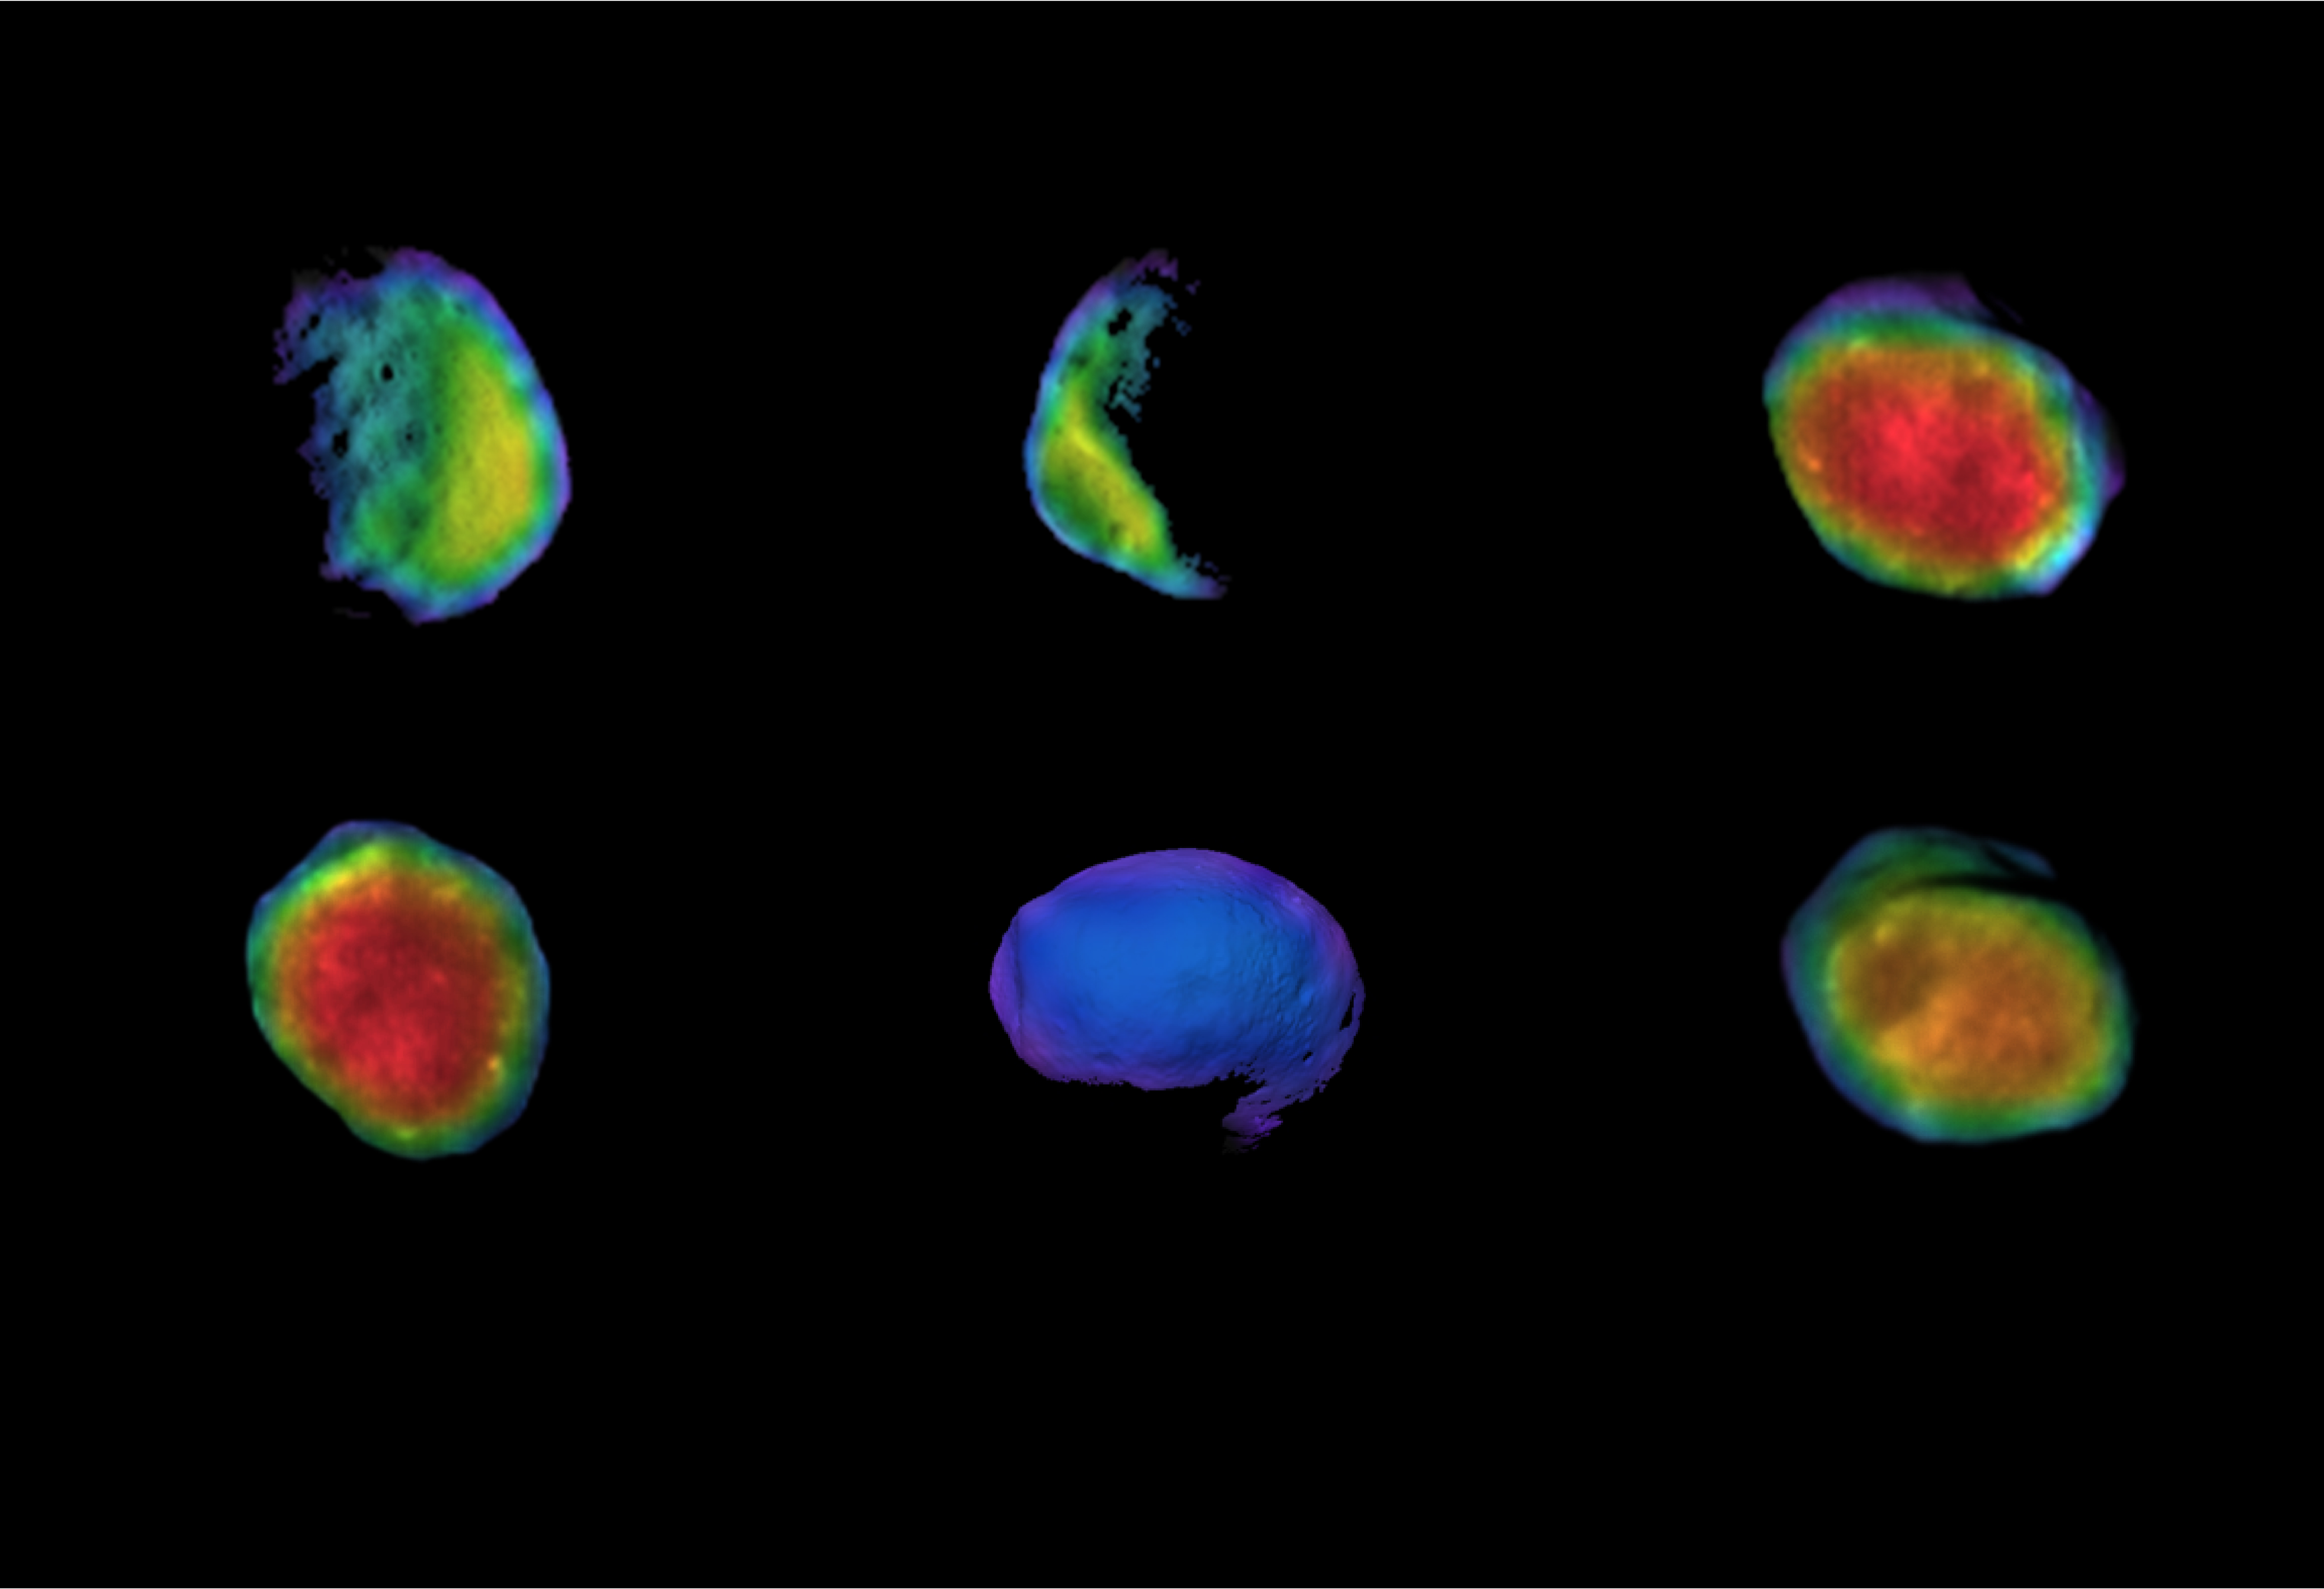

Odyssey’s Six Views of Phobos

Annotated Image

These six views of the Martian moon Phobos were captured by NASA’s Odyssey orbiter as of March 2020. The orbiter’s infrared camera, the Thermal Emission Imaging System (THEMIS), is used to measure temperature variations that provide insight into the physical properties and composition of the moon.

Chronologically, the views represent waxing, waning and full views of the moon. On Feb. 25, 2020, Phobos was observed during a lunar eclipse, where Mars’ shadow completely blocked sunlight from reaching the moon’s surface. This provided some of the coldest temperatures measured on Phobos to date: The coldest measured was about minus189 degrees Fahrenheit (minus123 degrees Celsius). On March 27, 2020, Phobos was observed exiting an eclipse, when the surface was still warming up.

All of the THEMIS infrared images are colorized and overlain on THEMIS visible images taken at the same time, except for the eclipse image, which is overlain on a computer-generated visible image of what Phobos would have looked like if it wasnâ€™t in complete shadow. Phobos is about 15 miles (about 25 kilometers) across.

THEMIS was built and is operated by Arizona State University in Tempe and images of Phobos were processed by Northern Arizona University. The prime contractor for the Odyssey project, Lockheed Martin Space in Denver, developed and built the orbiter. Mission operations are conducted jointly from Lockheed Martin and from JPL, a division of Caltech in Pasadena.

Credit: NASA/JPL-Caltech/ASU/NAU